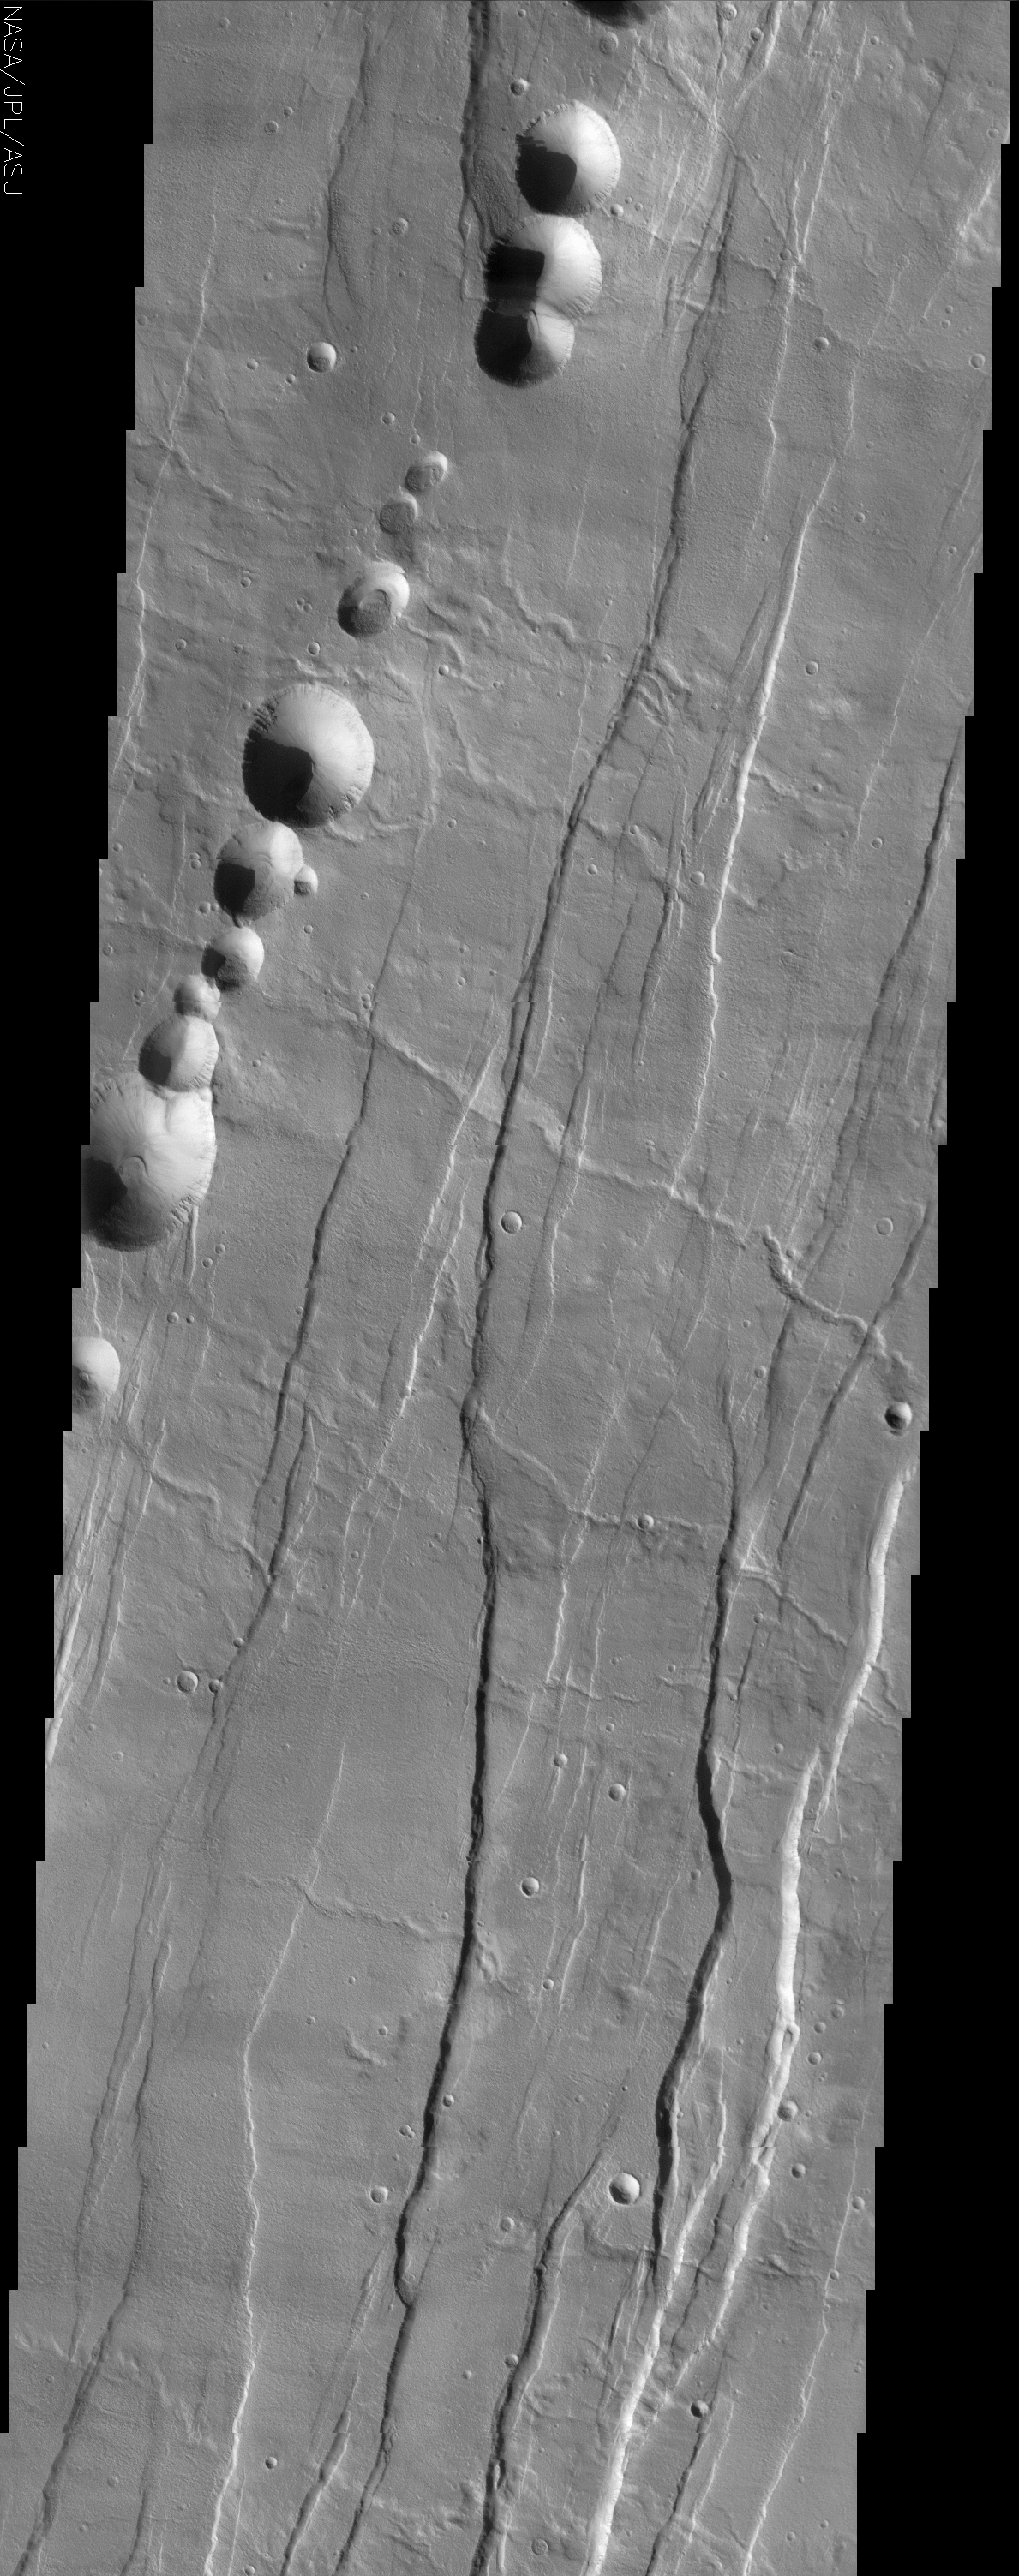

Tantalus Fossae

(Released 25 June 2002)

The Science
Tantalus Fossae is a set of long valleys on the eastern side of Alba Patera. These valleys are referred to as grabens and are formed by extension of the crust and faulting. When large amounts of pressure or tension are applied to rocks on timescales that are fast enough that the rock cannot respond by deforming, the rock breaks along faults. In the case of a graben, two parallel faults are formed by extension of the crust and the rock in between the faults drops downward into the space created by the extension. Numerous sets of grabens are visible in this THEMIS image, trending from north-northeast to south-southwest. Because the faults defining the graben are formed parallel to the direction of the applied stress, we know that extensional forces were pulling the crust apart in the west-northwest/east-southeast direction. The large number of grabens around Alba Patera is generally believed to be the result of extensional forces associated with the uplift of Alba Patera. Also visible in this image are a series of linearly aligned pits, called a pit chain. The pits are not the result of impact cratering, but are similar to sinkholes on Earth. Sinkholes are typically formed by the removal of rock (commonly limestone) underground by groundwater — when enough rock is removed, the overlying rock becomes too heavy to be supported, and it collapses, forming a pit. Unlike sinkholes, however, the pit chains near Alba Patera were likely formed when empty underground lava tubes collapsed, accounting for the presence and alignment of many pits. Numerous channel features are also observed in the image, and follow the local topographic slope, which is downhill to the east-southeast. One of these, a long channel in the center of the image, nicely demonstrates the complex relations possible between geologic features. The geologist’s rule of superposition says that a feature on top of (superposing) another feature, or cutting across another feature is younger than the feature it covers or cuts. In one location, the channel cuts across the somewhat subdued fault defining a graben (near the right side of the image), indicating that the channel was carved after the graben was formed. But in other places (near the center of the image), the channel is clearly cut by a large fault defining one of the grabens, indicating that some faulting was occurring after the channel was carved. These relationships can be observed throughout this image. By mapping out superposition relationships in detail, geologists can establish a complex sequence of events that occurred long ago.

The Story
The first thing that catches your eye in the image above is a string of round pits that are strewn dramatically on the surface. Although they may look like craters, nothing came hurtling in from the sky to make them. Instead, collapses along a lava tube have created this long dotted line on the Martian surface. The lava tube, a hollow feature beneath the surface, can’t always withstand the weight from above, and so collapses in places, forming pits like the ones seen here.

Throughout the rest of the image are a series of depressed valleys known as grabens that run roughly from the northeast to the southwest. They formed when the crust of the Martian surface was stretched so fast that it broke along faults. When that happened, the rock in between fell downward into the space created by the extension, creating the long subtle streaks of lowered terrain. They were probably created when Alba Patera, the shield volcano of this area, was elevated or “uplifted” through tectonic forces.

This area of long valleys is named after Tantalus, a king of ancient Lydia who, according to legend, betrayed the gods and was sent to Hades. In this subterranean place, he was forced to stand in water up to his chin underneath the branches of fruit trees. Every time he tried to drink, the water would recede, and every time he tried to eat, the boughs would move the fruit just out of reach. You can easily see where the word “tantalize” comes from.

Scientists are intrigued so much by the history of this area that they seek to understand its elusive past. Luckily, their interests are much more in reach than those of poor Tantalus. A number of channels in this image (running downhill from the west-northwest to the east-southeast) help them understand the chain of events that worked to create the compelling features in this region.

Take a look at the channels close-up and see if you can tell whether the channels or the grabens happened first. A rule of thumb is that if one feature is on top of another or cuts across it, it is younger than the feature it covers or cuts. One of the channels in the center of the image is great to study. Toward the right side of the image, the channel cuts across a fault, indicating it formed before the graben. Follow the channel westward, however, and you’ll see that a large fault cuts the channel, indicating that this graben formed after the channel. That probably means this criss-crossed region went through a seeming eternity of torture itself, as the land kept tearing and stretching, as channels were carved and recarved, as lava tubes formed and then finally collapsed, only to have their walls erode in further streaks as well.

Credit: NASA/JPL/Arizona State University